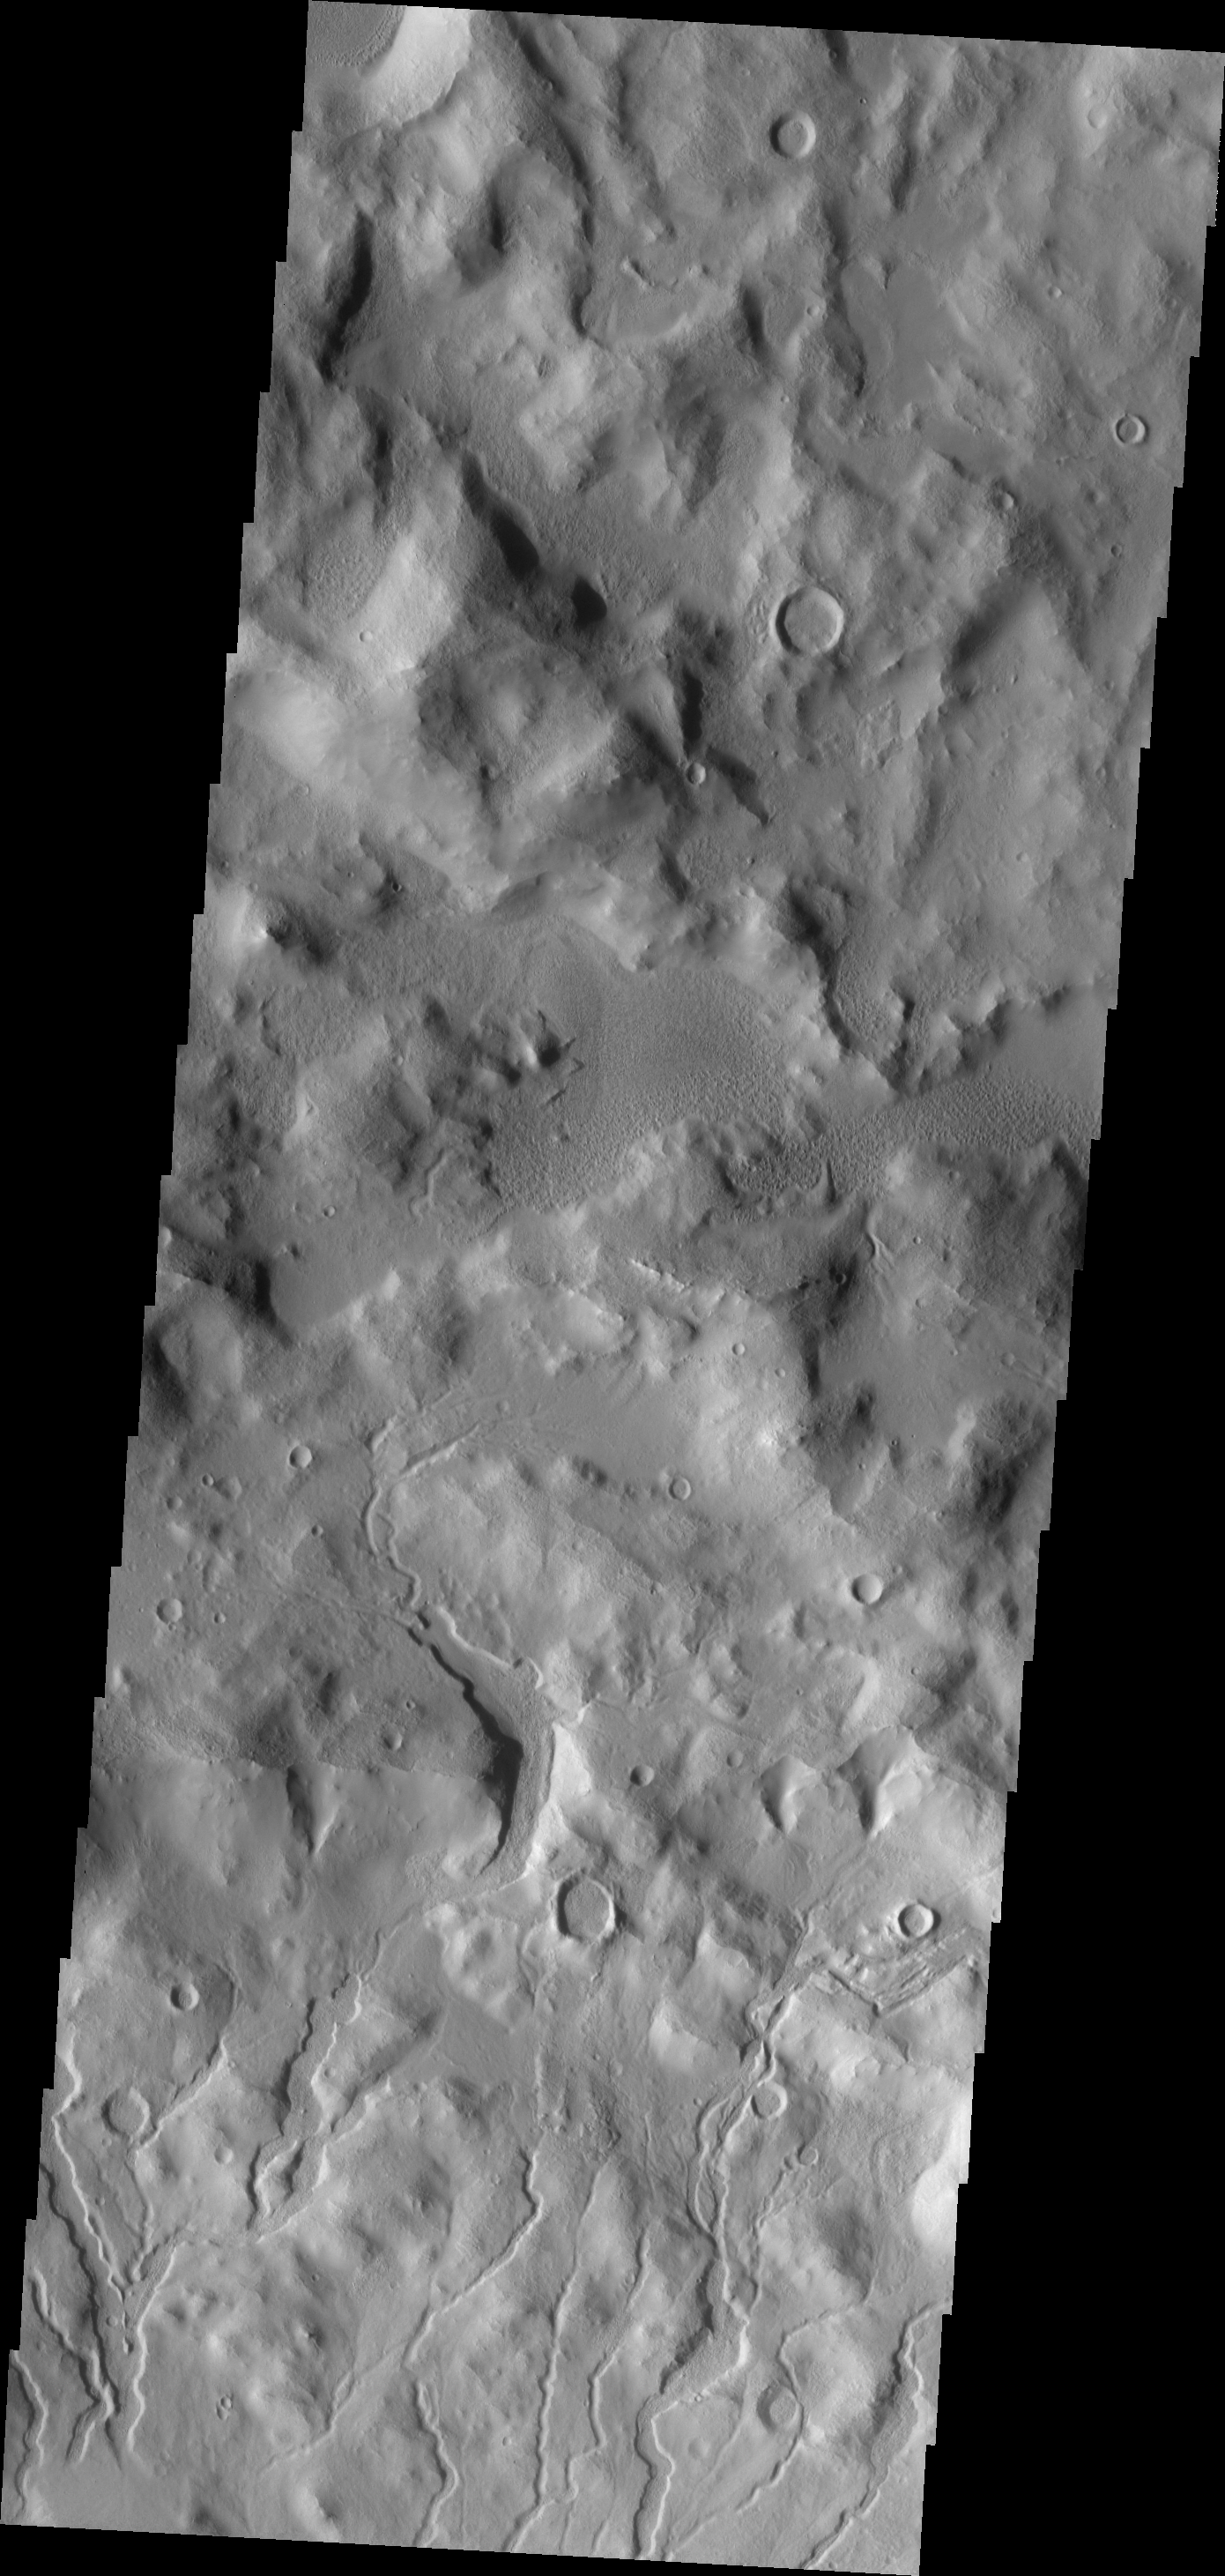

Cerulli Channels

The multiple channels at the bottom of the image are dissecting the northern rim of Cerulli Crater.

Image information: VIS instrument. Latitude 33.2N, Longitude 22.3E. 19 meter/pixel resolution.

Please see the THEMIS Data Citation Note for details on crediting THEMIS images.

Note: this THEMIS visual image has not been radiometrically nor geometrically calibrated for this preliminary release. An empirical correction has been performed to remove instrumental effects. A linear shift has been applied in the cross-track and down-track direction to approximate spacecraft and planetary motion. Fully calibrated and geometrically projected images will be released through the Planetary Data System in accordance with Project policies at a later time.

NASA’s Jet Propulsion Laboratory manages the 2001 Mars Odyssey mission for NASA’s Office of Space Science, Washington, D.C. The Thermal Emission Imaging System (THEMIS) was developed by Arizona State University, Tempe, in collaboration with Raytheon Santa Barbara Remote Sensing. The THEMIS investigation is led by Dr. Philip Christensen at Arizona State University. Lockheed Martin Astronautics, Denver, is the prime contractor for the Odyssey project, and developed and built the orbiter. Mission operations are conducted jointly from Lockheed Martin and from JPL, a division of the California Institute of Technology in Pasadena.

Credit: NASA/JPL/ASU